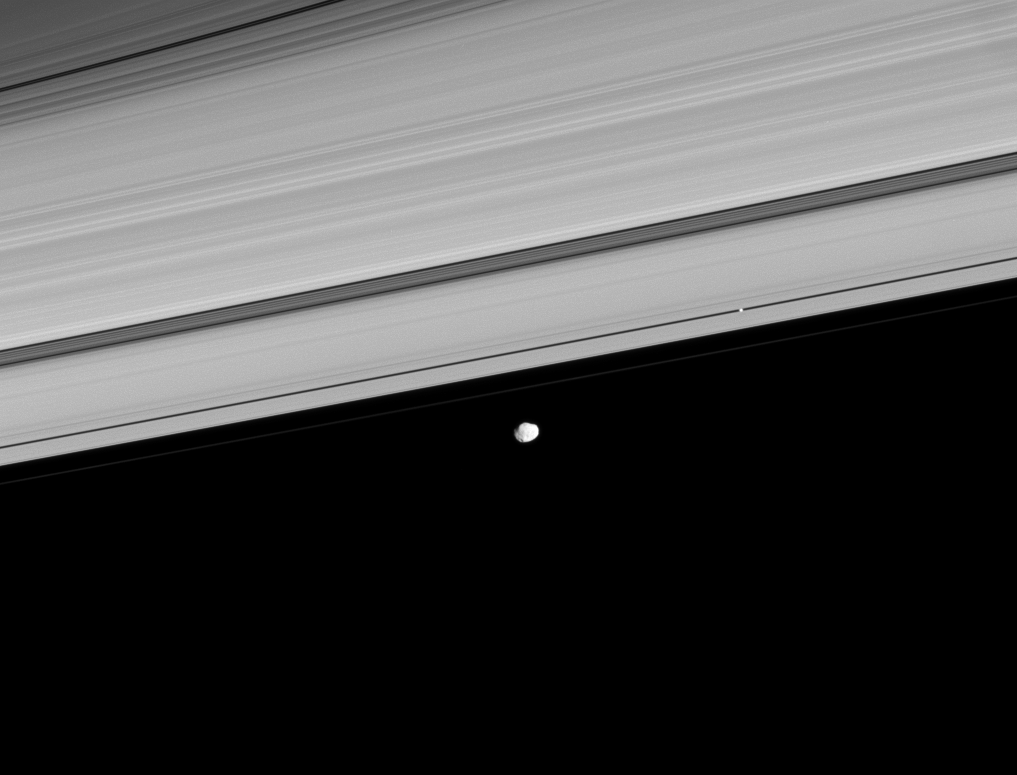

Pan and Janus

Two of Saturn’s moons coast along the outer edge of the main ring system. The orbits of seven small moons cluster just outside the F ring—between the orbits of Pan and the co-orbital moons Janus and Epimetheus.

Pan (28 kilometers, or 17 miles across at its widest point) appears as a bright dot within the Encke Gap, right of center. Janus (179 kilometers, 111 miles across at its widest point) lies outside the A and F rings, below center.

This view looks toward the sunlit side of the rings from about 2 degrees below the ringplane. The image was taken in visible light with the Cassini spacecraft narrow-angle camera on Aug. 22, 2008. The view was obtained at a distance of approximately 1.3 million kilometers (808,000 miles) from Janus. Image scale is 8 kilometers (5 miles) per pixel.

The Cassini-Huygens mission is a cooperative project of NASA, the European Space Agency and the Italian Space Agency. The Jet Propulsion Laboratory, a division of the California Institute of Technology in Pasadena, manages the mission for NASA’s Science Mission Directorate, Washington, D.C. The Cassini orbiter and its two onboard cameras were designed, developed and assembled at JPL. The imaging operations center is based at the Space Science Institute in Boulder, Colo.

Credit: NASA/JPL/Space Science Institute